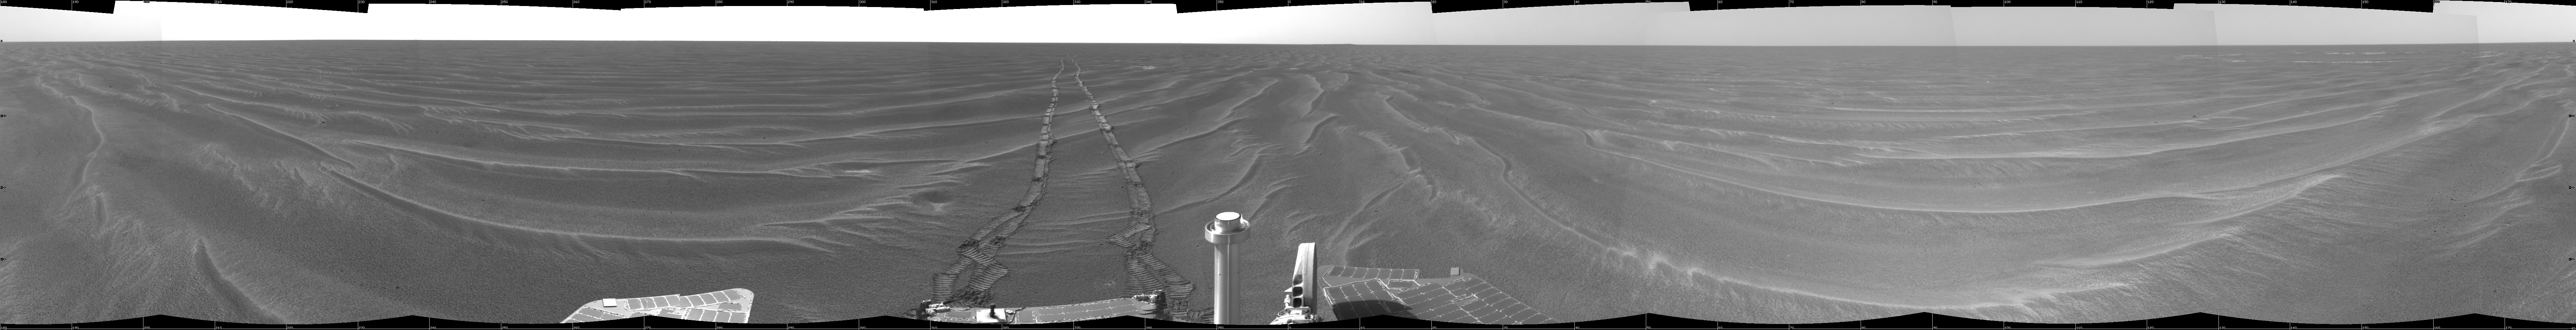

Opportunity View on Sol 398

NASA’s Mars Exploration Rover Opportunity used its navigation camera to take the images combined into this 360-degree view of the rover’s surroundings on the 398th martian day, or sol, of its surface mission (March 7, 2005). Opportunity drove 95 meters (312 feet) toward “Vostok Crater” that sol before taking the images. The drive was done in four steps: three “blind-drive” segments followed by a segment using the rover’s autonomous navigation. This location is catalogued as Opportunity’s site 49. The view is presented in a cylindrical projection with geometric seam correction.

Credit: NASA/JPL